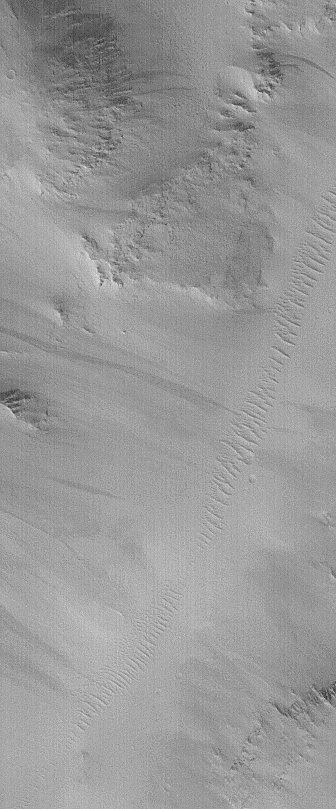

MOC’s 100,000th Image

Mars Global Surveyor (MGS) was launched from Earth just over five years ago on November 7, 1996. It began to orbit Mars on September 12, 1997. After slightly more than four years in orbit, we have now received our 100,000th image from the MGS Mars Orbiter Camera (MOC). For comparison, the Viking 1 and Viking 2 orbiters together returned ~55,000 images during the time they were operational from 1976 to 1980. The Vikings returned about 70 Gbytes of data; MOC has returned 163 Gbytes (after decompression).

MOC’s 100,000th image was received on November 5, 2001. Its context frame (below) was received at the same time. The 100,000th image is located near 24.2°N, 127.4°W, in Cyane Sulci, a grouping of ridges northeast of the giant volcano, Olympus Mons. This image shows a valley running diagonally from near the upper right to the lower left, the floor of which is covered by windblown dunes. The slopes on either side of the valley show dark streaks of debris that have slid down from the surrounding ridges. The image has fairly low contrast and a streaked appearance because the atmosphere of Mars was still somewhat hazy following a series of large dust storms that nearly obscured the planet between July and October 2001. Both images are illuminated from the lower left, the high resolution view (above) covers an area 1.5 km (0.9 mi) across, the context view (with white box to indicate location of high resolution view) covers an area 63 km (39 mi) across.

To date, more than two-thirds of all MOC images, covering the first year and a half of pre-mapping operations and the first full Mars year of mapping, have been carefully examined, validated, cataloged, and archived with the NASA Planetary Data System (PDS).

Credit: NASA/JPL/MSSS